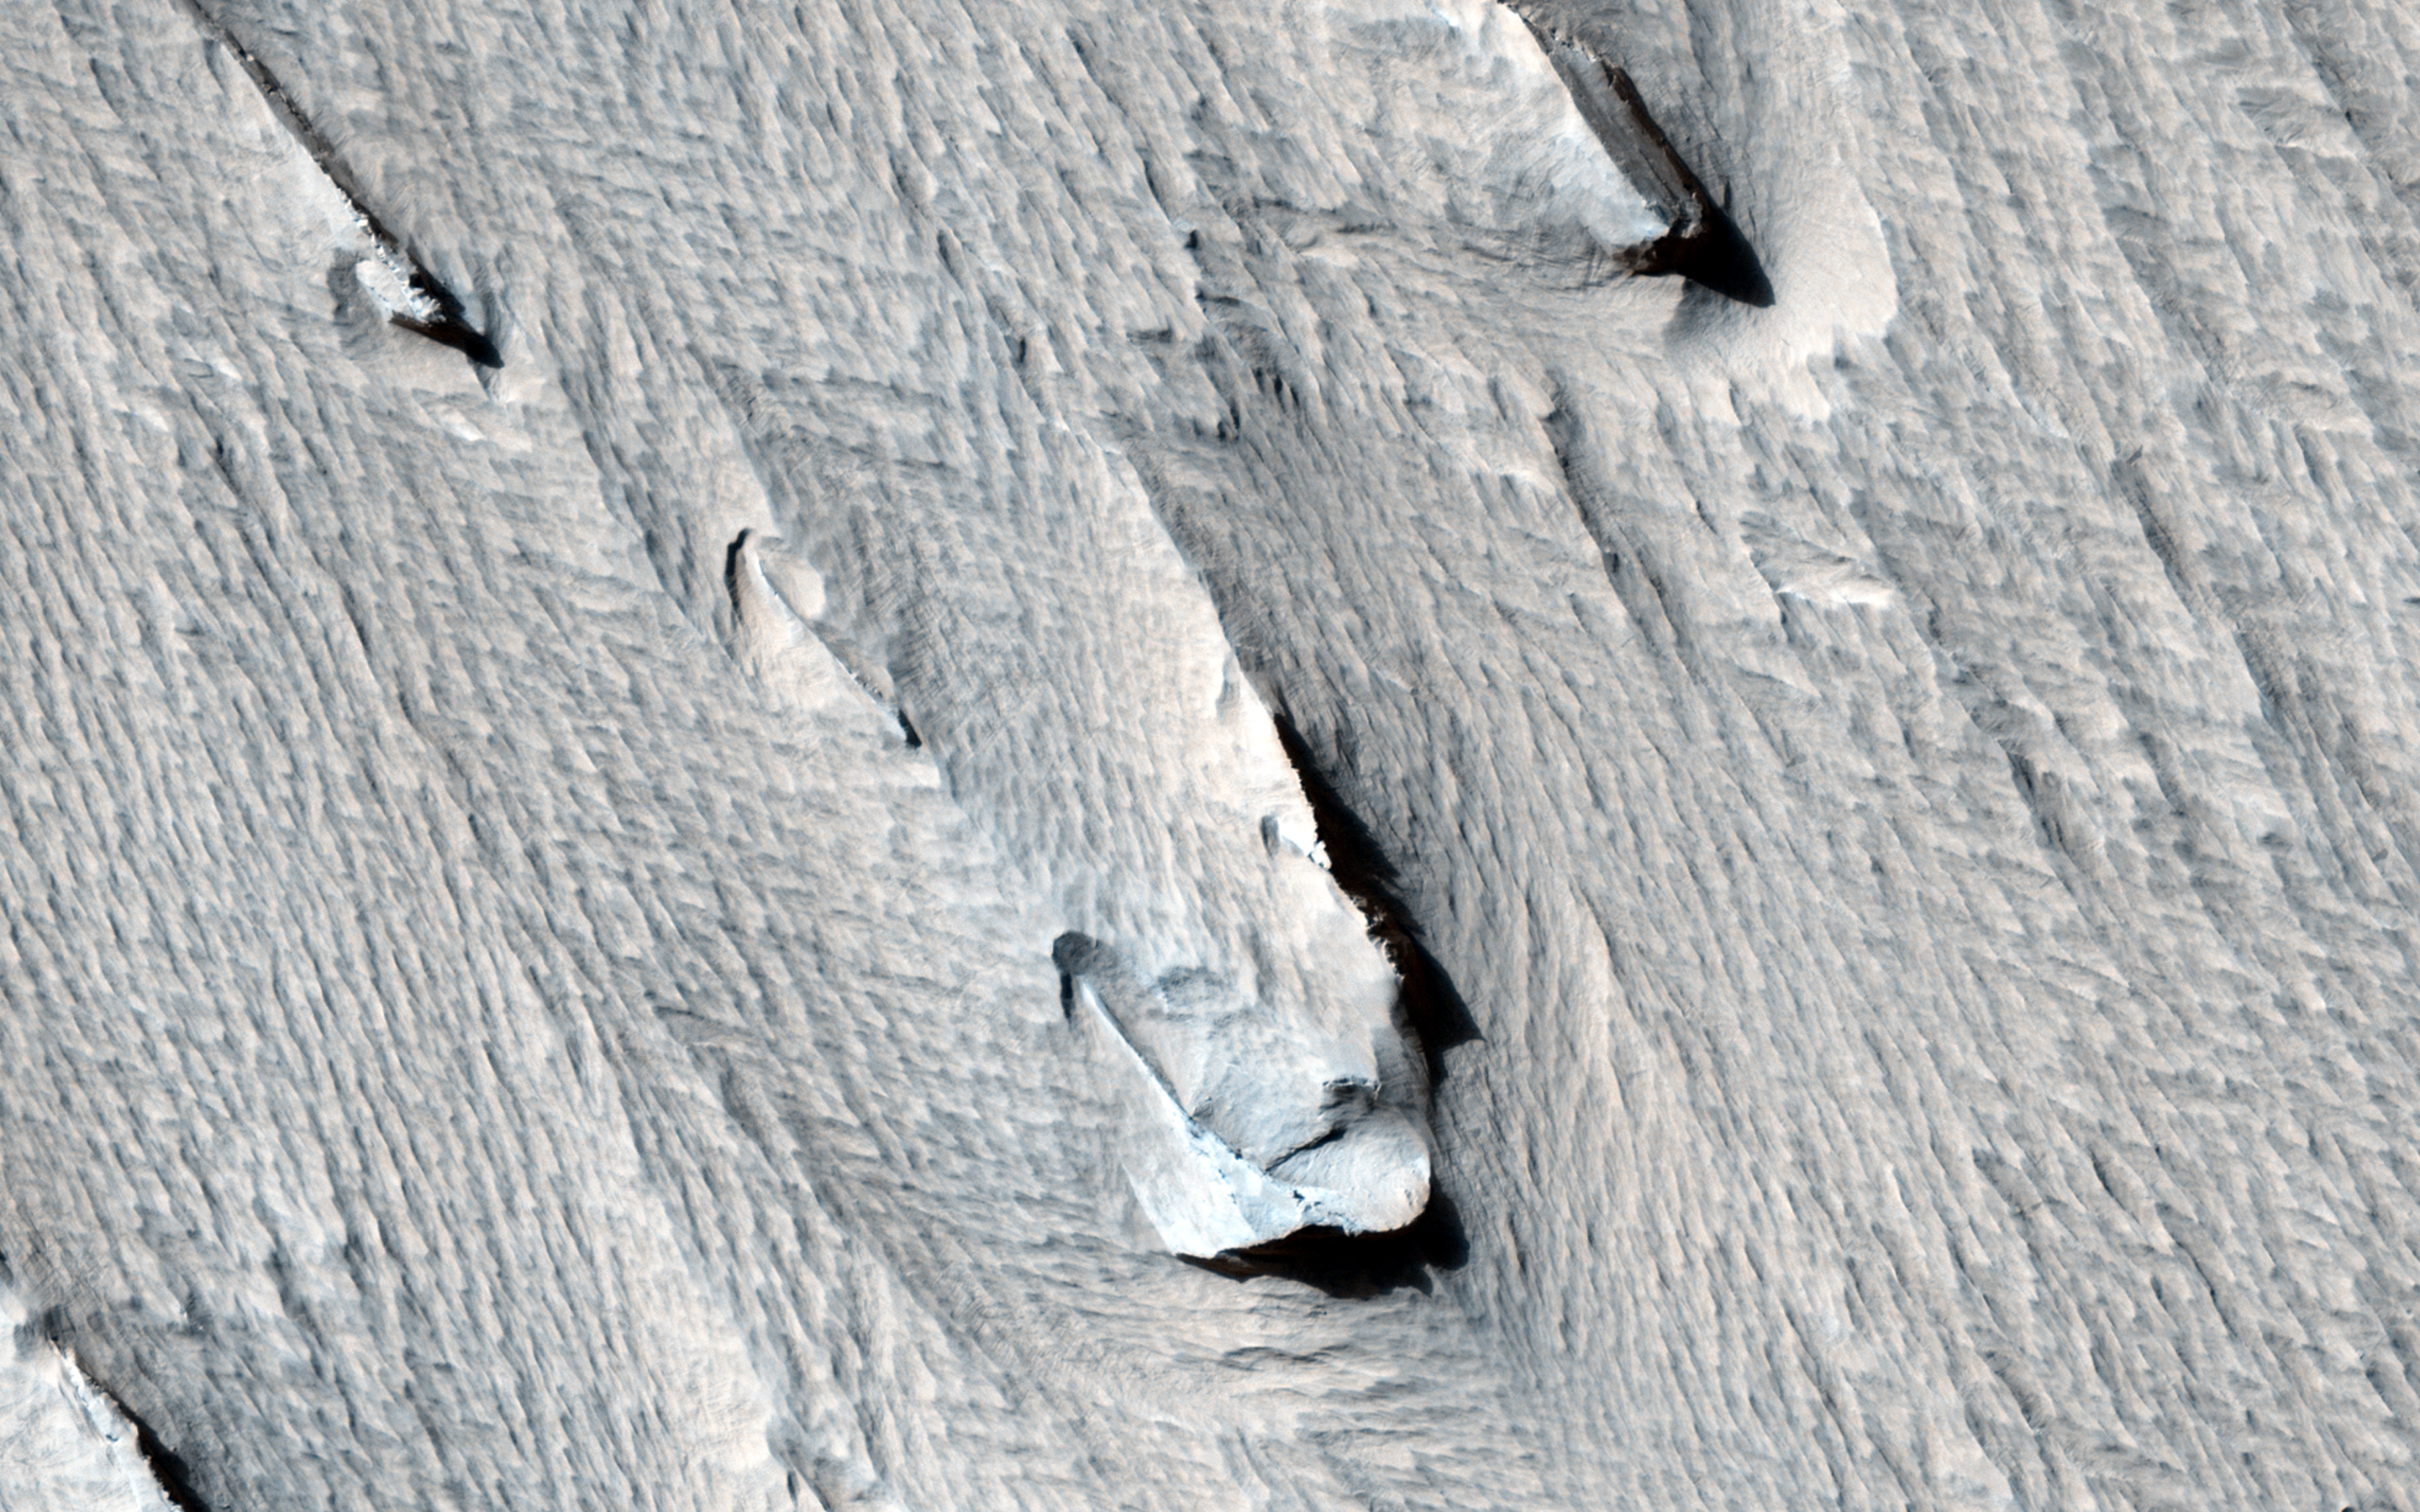

Yardangs Forming Near Gordii Dorsum

The purpose of this observation is to determine how these formations, called “yardangs” are forming within a layer of bedrock.

Yardangs are streamlined hills that are carved by wind erosion from bedrock. The rock must be sufficiently erodible for wind to either deflate (pick up) poorly-consolidated pieces or scrape the surface by blowing sand. HiRISE resolution allows us to view yardangs and the component layers more closely, and to get a better understanding of the material.

“Yardang” is a word of Turkish origin, meaning “steep bank.” When viewed from above, yardangs can look like the hull of a boat.

HiRISE is one of six instruments on NASA’s Mars Reconnaissance Orbiter. The University of Arizona, Tucson, operates the orbiter’s HiRISE camera, which was built by Ball Aerospace & Technologies Corp., Boulder, Colo. NASA’s Jet Propulsion Laboratory, a division of the California Institute of Technology in Pasadena, manages the Mars Reconnaissance Orbiter Project for the NASA Science Mission Directorate, Washington.

Credit: NASA/JPL-Caltech/Univ. of Arizona